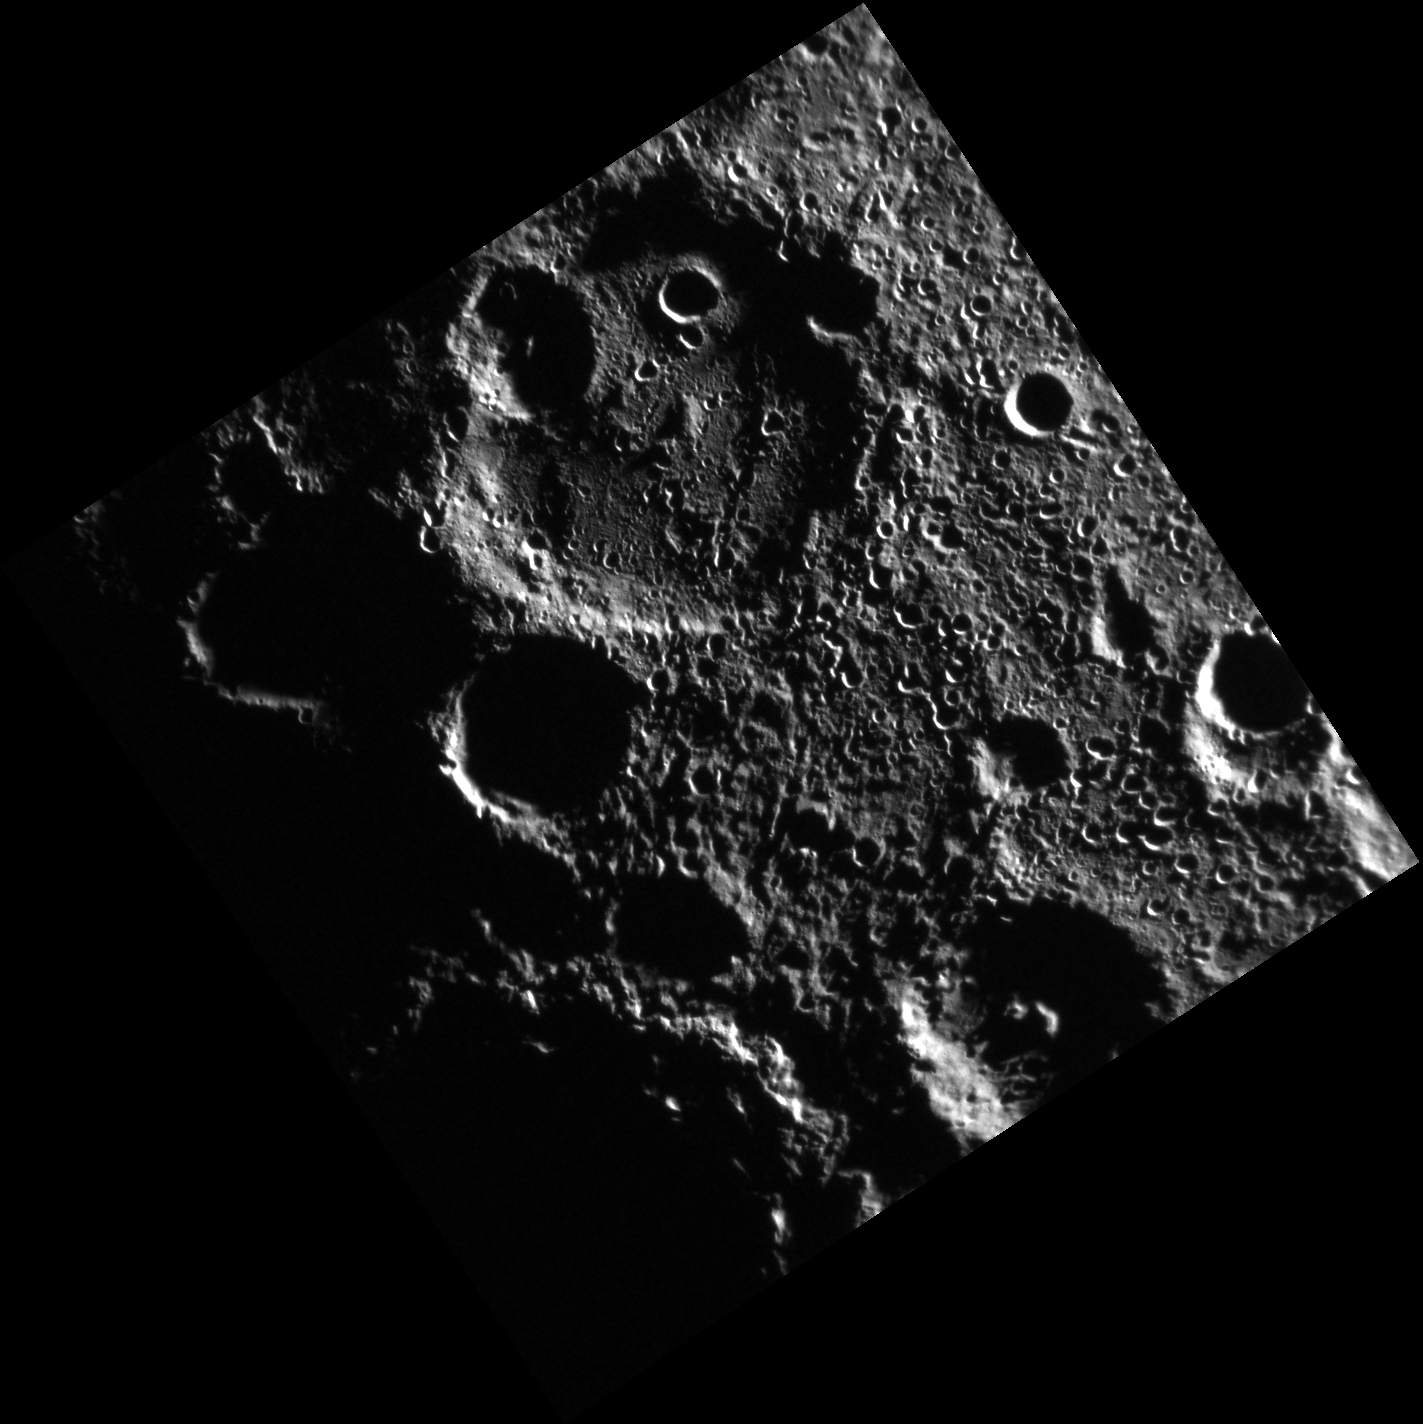

From Beyond

Because of the small axial tilt of Mercury’s pole of rotation, several of the craters in this south polar image are shrouded in permanent shadow. Earth-based radar observations have found that these craters also host radar-bright material that is likely water ice. In the furthest southern portion of this image, the rim of the large crater Chao Meng-Fu rises from the darkness.

This image was acquired as part of MDIS’s high-resolution surface morphology base map. The surface morphology base map covers more than 99% of Mercury’s surface with an average resolution of 200 meters/pixel. Images acquired for the surface morphology base map typically are obtained at off-vertical Sun angles (i.e., high incidence angles) and have visible shadows so as to reveal clearly the topographic form of geologic features.

Date acquired: September 07, 2011
Image Mission Elapsed Time (MET): 223925708
Image ID: 730957
Instrument: Narrow Angle Camera (NAC) of the Mercury Dual Imaging System (MDIS)
Center Latitude: -86.25°
Center Longitude: 303.9° E
Resolution: 268 meters/pixel
Scale: The image is 385 kilometers (239 miles) from corner to corner.
Incidence Angle: 87.9°
Emission Angle: 7.1°
Phase Angle: 80.8°

The MESSENGER spacecraft is the first ever to orbit the planet Mercury, and the spacecraft’s seven scientific instruments and radio science investigation are unraveling the history and evolution of the Solar System’s innermost planet. Visit the Why Mercury? section of this website to learn more about the key science questions that the MESSENGER mission is addressing. During the one-year primary mission, MDIS acquired 88,746 images and extensive other data sets. MESSENGER is now in a year-long extended mission, during which plans call for the acquisition of more than 80,000 additional images to support MESSENGER’s science goals.

For information regarding the use of images, see the MESSENGER image use policy.

Credit: NASA/Johns Hopkins University Applied Physics Laboratory/Carnegie Institution of Washington